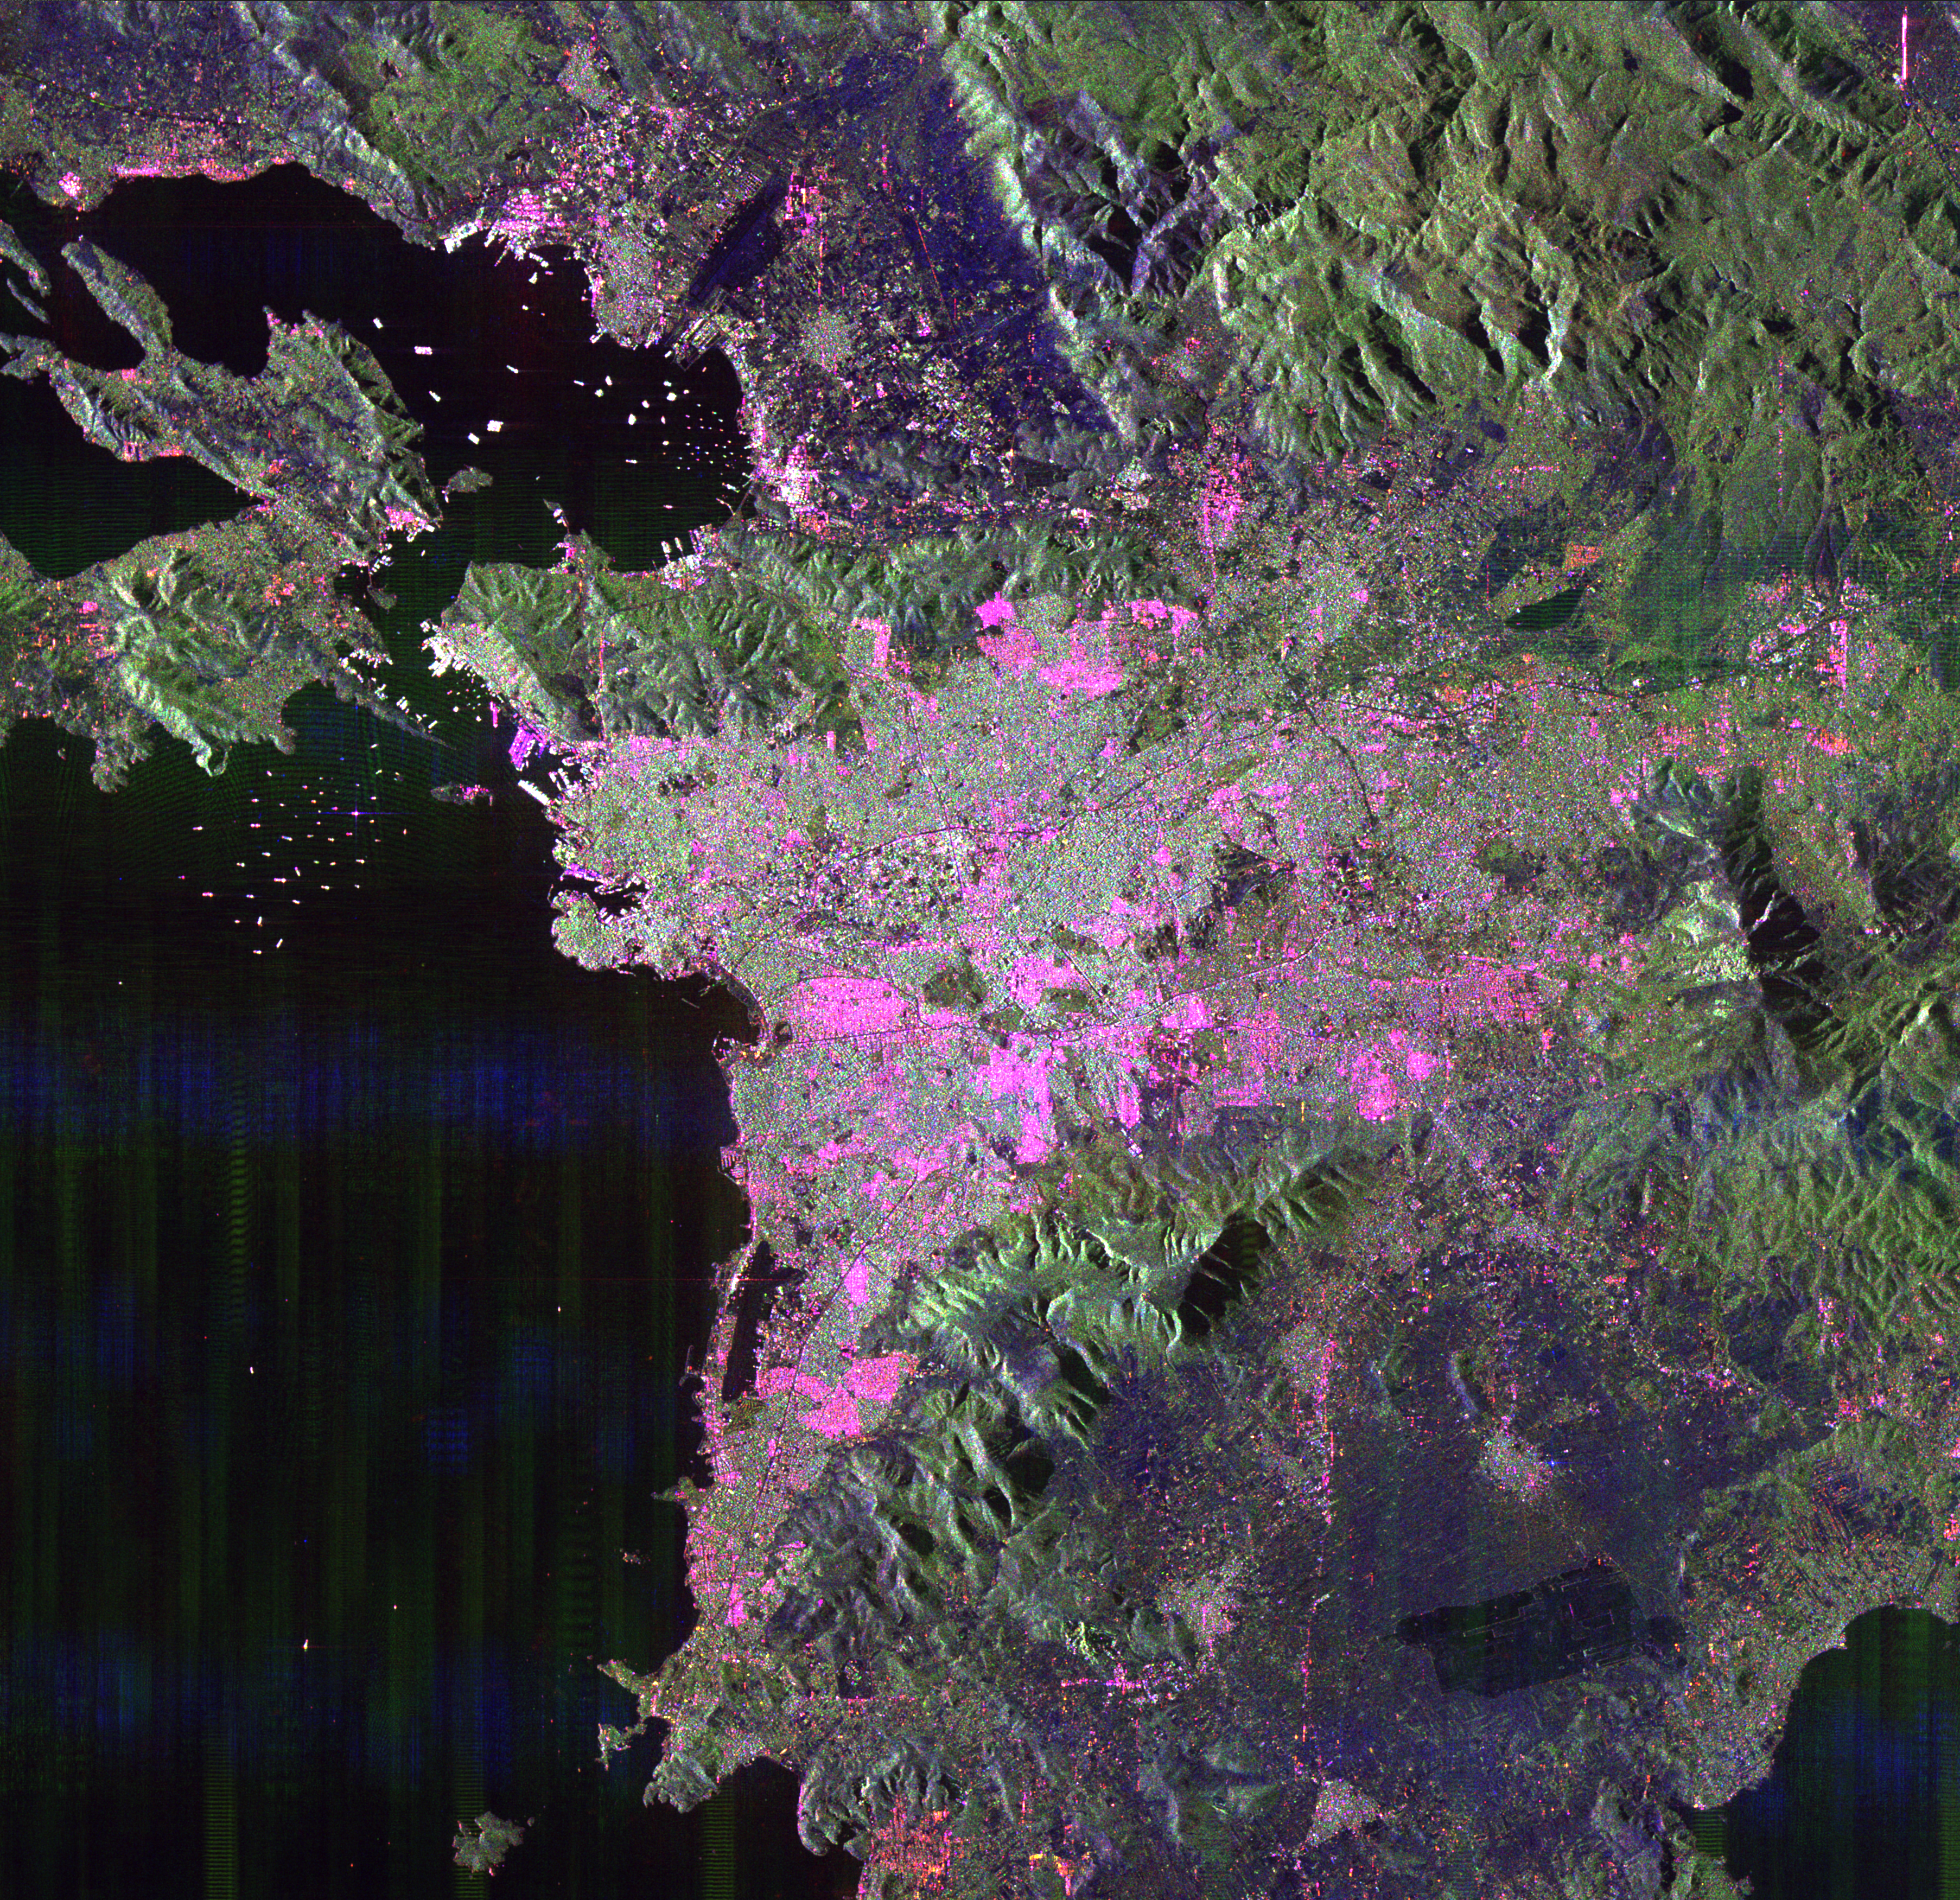

Space Radar Image of Athens, Greece

This space radar image of Athens, Greece, shows the sprawling, modern development of this ancient capital city. Densely populated urban areas appear in shades of pink and light green. The Acropolis the dark green triangular patch in the center of the image. Archaeological discoveries indicate Athens has been continuously occupied for at least the last 5,000 years. Numerous ships, shown as bright dots, are seen in the harbor areas in the upper left part of the image. The port city of Piraeus is at the left center.

This image is 45 kilometers by 45 kilometers (28 miles by 28 miles) and is centered at 37.9 degrees north latitude, 23.7 degrees east longitude. North is toward the upper right. The colors are assigned to different radar frequencies and polarizations are as follows: red is L-band, horizontally transmitted and received; green is L-band, horizontally transmitted and vertically received; and blue is C-band, horizontally transmitted and received.

The image was acquired by the Spaceborne Imaging Radar-C/X-band Synthetic Aperture Radar (SIR-C/X-SAR) on October 2, 1994 onboard the space shuttle Endeavour. SIR-C/X-SAR, a joint mission of the German, Italian and United States space agencies, is part of NASA’s Mission to Planet Earth program.

Credit: NASA/JPL